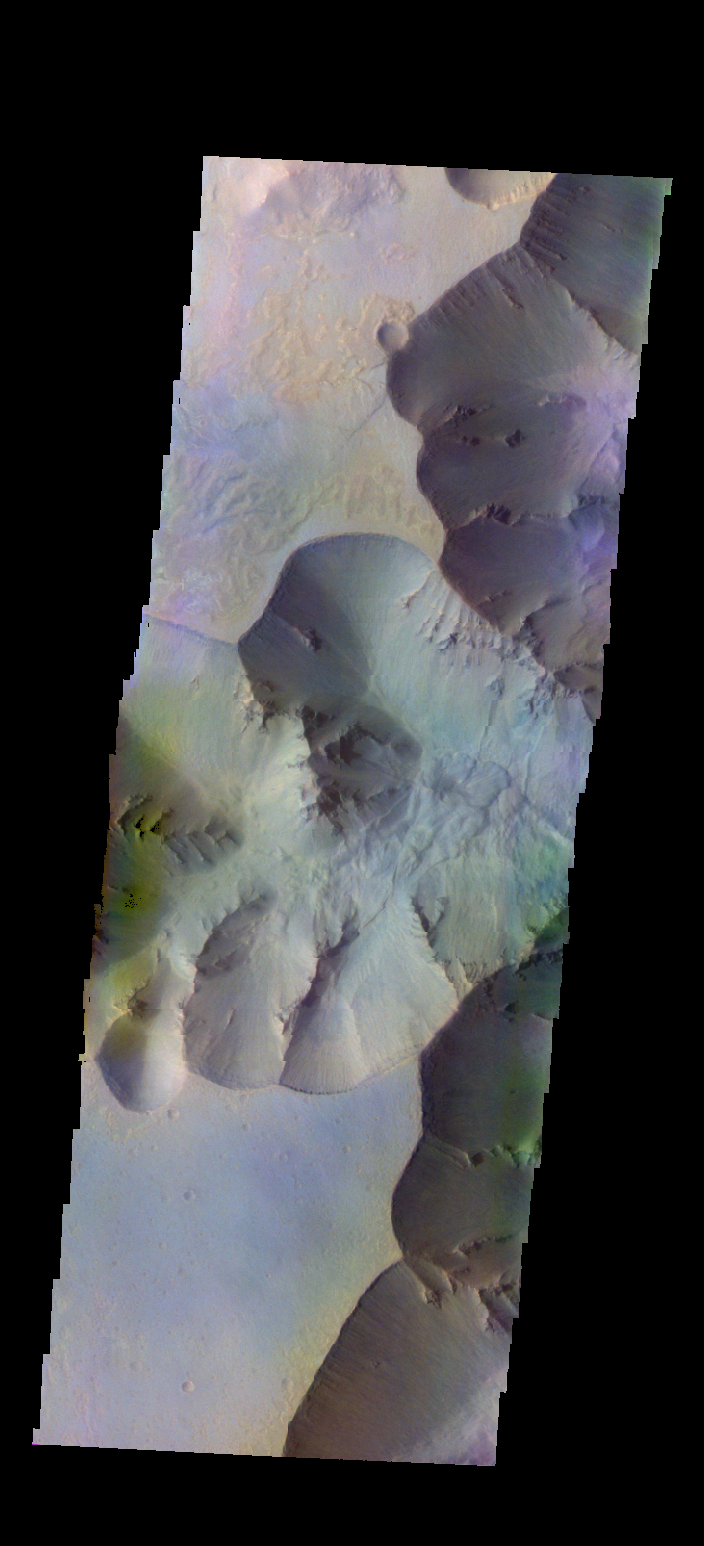

Juventae Chasma – False Color

The THEMIS camera contains 5 filters. The data from different filters can be combined in multiple ways to create a false color image. These false color images may reveal subtle variations of the surface not easily identified in a single band image. Today’s false color image shows part of Juventae Chasma.

Credit: NASA/JPL-Caltech/ASU